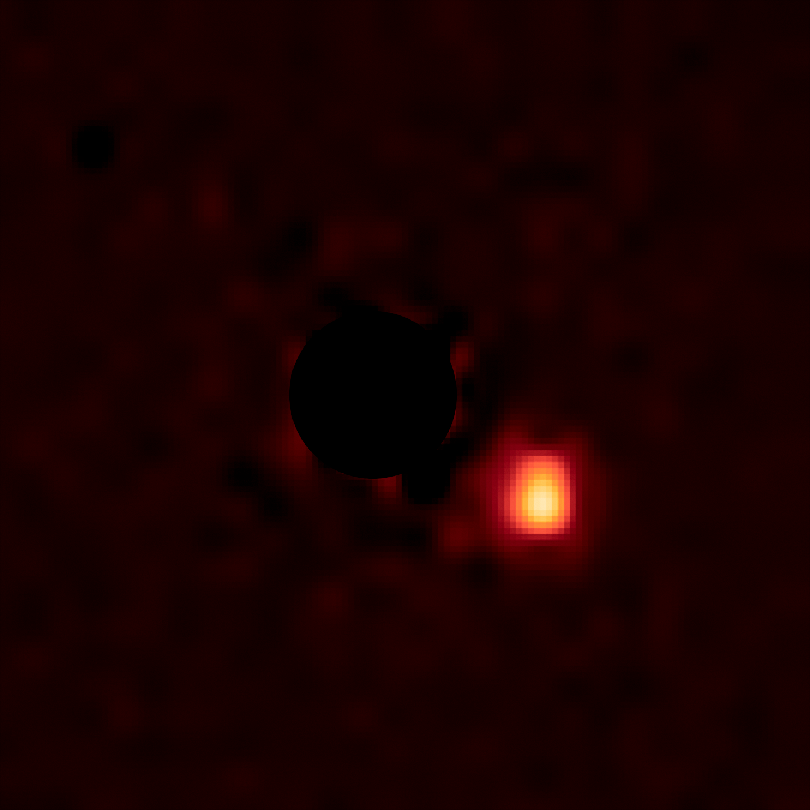

Companion Super-Jupiter 2M1207b

Object Name: 2M1207, 2MASS J12073346-3932539, 2M1207b
Object Description: Super-Jupiter around a Brown Dwarf
Instrument: HST/WFC3/IR
Filters: F125W (J) and F160W (H)

This image was originally black and white and recorded only overall brightness from the F160W (H) filter. These brightness values were translated into a range of reddish hues. Such color "maps" can be useful in helping to distinguish subtly varying brightness in an image.

Credit: NASA, ESA, and Y. Zhou (University of Arizona)